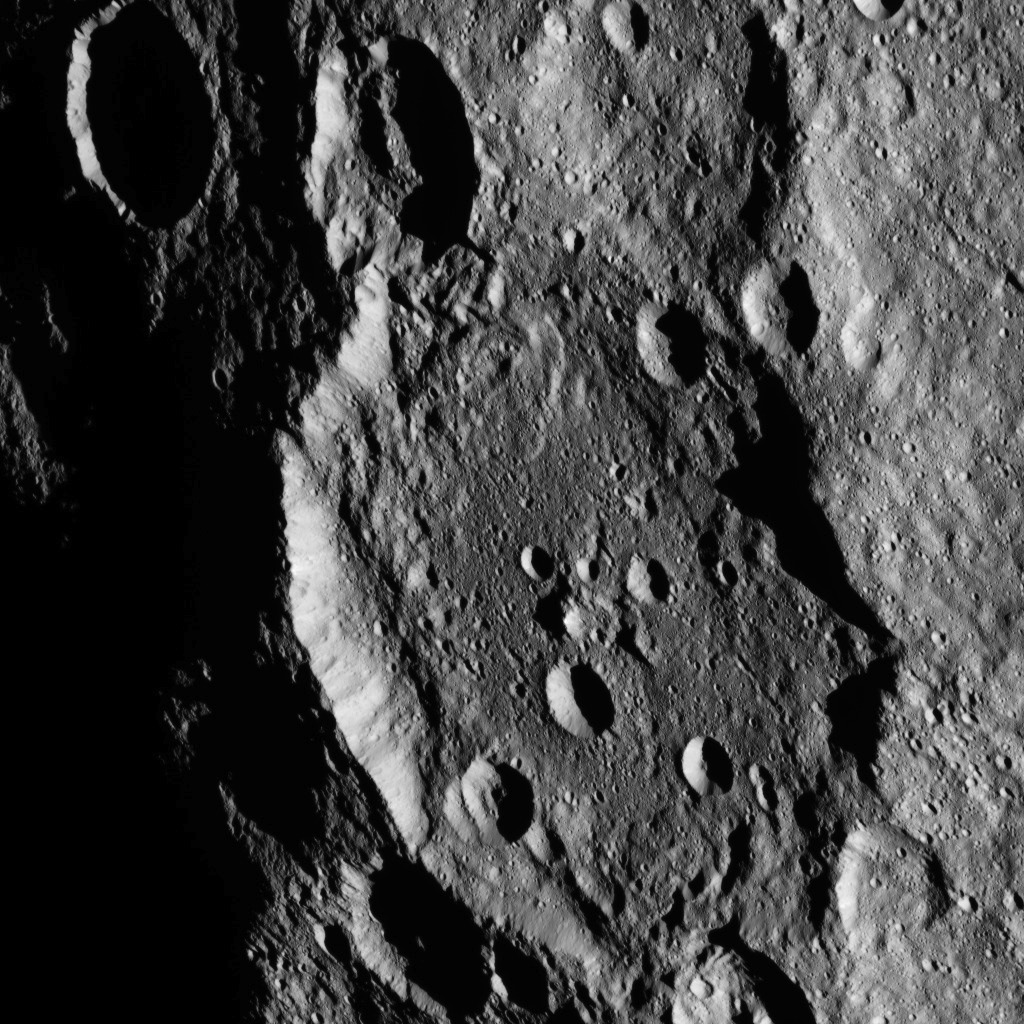

Dawn HAMO Image 40

This image, taken by NASA’s Dawn spacecraft, shows a portion of the southern hemisphere of dwarf planet Ceres from an altitude of 915 miles (1,470 kilometers). The image was taken on Sept. 20, 2015, and has a resolution of 450 feet (140 meters) per pixel.

Dawn’s mission is managed by JPL for NASA’s Science Mission Directorate in Washington. Dawn is a project of the directorate’s Discovery Program, managed by NASA’s Marshall Space Flight Center in Huntsville, Alabama. UCLA is responsible for overall Dawn mission science. Orbital ATK, Inc., in Dulles, Virginia, designed and built the spacecraft. The German Aerospace Center, the Max Planck Institute for Solar System Research, the Italian Space Agency and the Italian National Astrophysical Institute are international partners on the mission team.

Credit: NASA/JPL-Caltech/UCLA/MPS/DLR/IDA